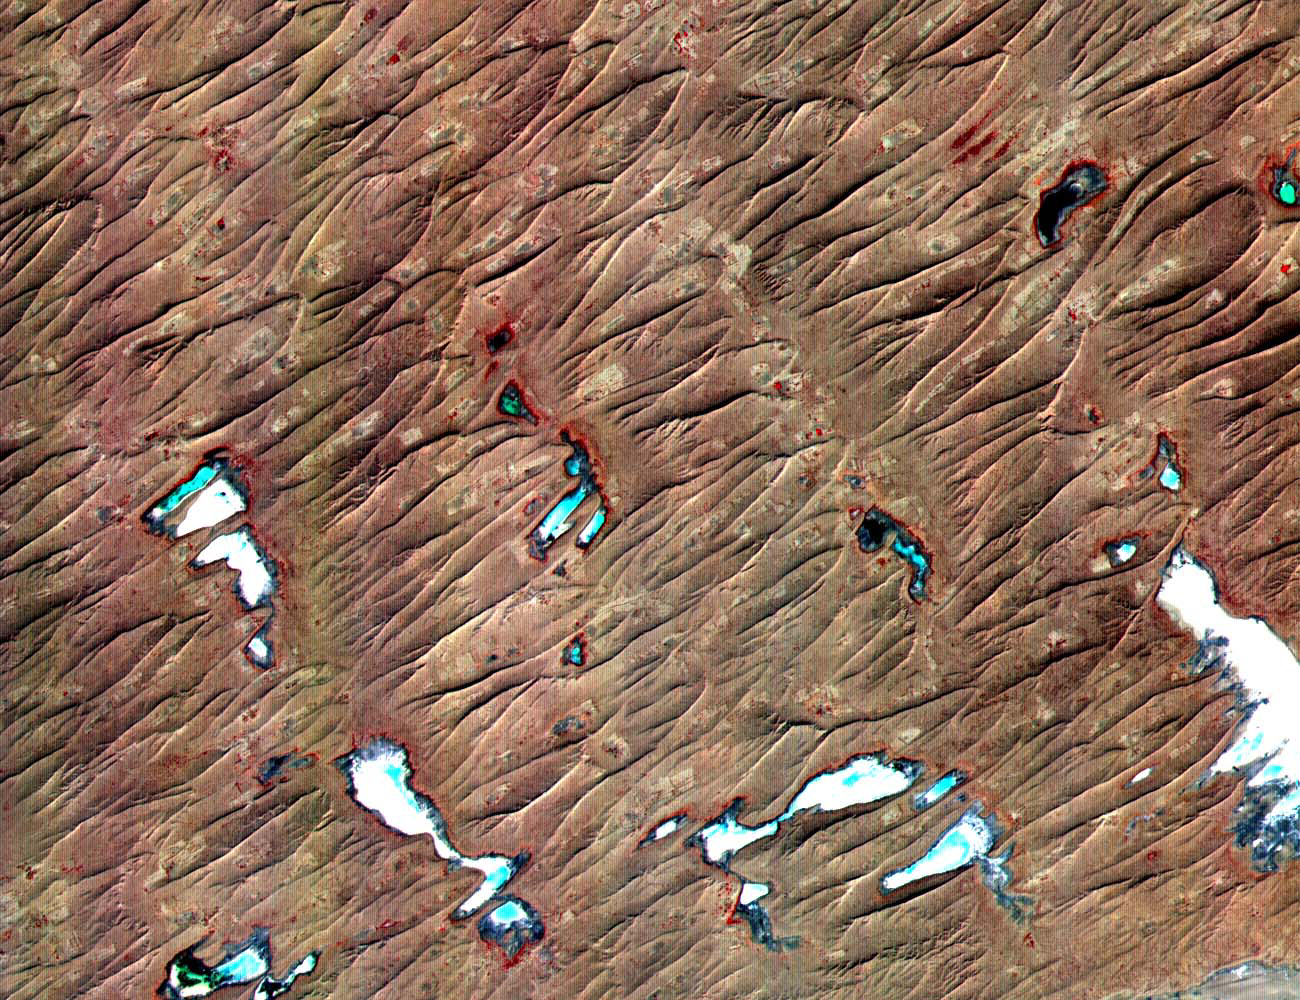

Thar Desert

This ASTER sub-scene covers an area of 12 x 15 km in NW India in the Thar Desert. The sand dunes of the Thar Desert constantly shift and take on new shapes. Located in northwestern India and eastern Pakistan, the desert is bounded on the south by a salt marsh known as the Rann of Kutch, and on the west by the Indus River plain. About 800 kilometers long and about 490 kilometers wide, the desert’s terrain is mainly rolling sandhills with scattered growths of shrub and rock outcroppings. Only about 12 to 25 centimeters of rain fall on the desert each year, and temperatures rise as high as 52 degrees Celsius. Much of the population is pastoral, raising sheep for their wool. The image is located at 24.4 degrees north latitude and 69.3 degrees east longitude.

The U.S. science team is located at NASA’s Jet Propulsion Laboratory, Pasadena, Calif. The Terra mission is part of NASA’s Science Mission Directorate.

Credit: NASA/GSFC/METI/ERSDAC/JAROS, and U.S./Japan ASTER Science Team